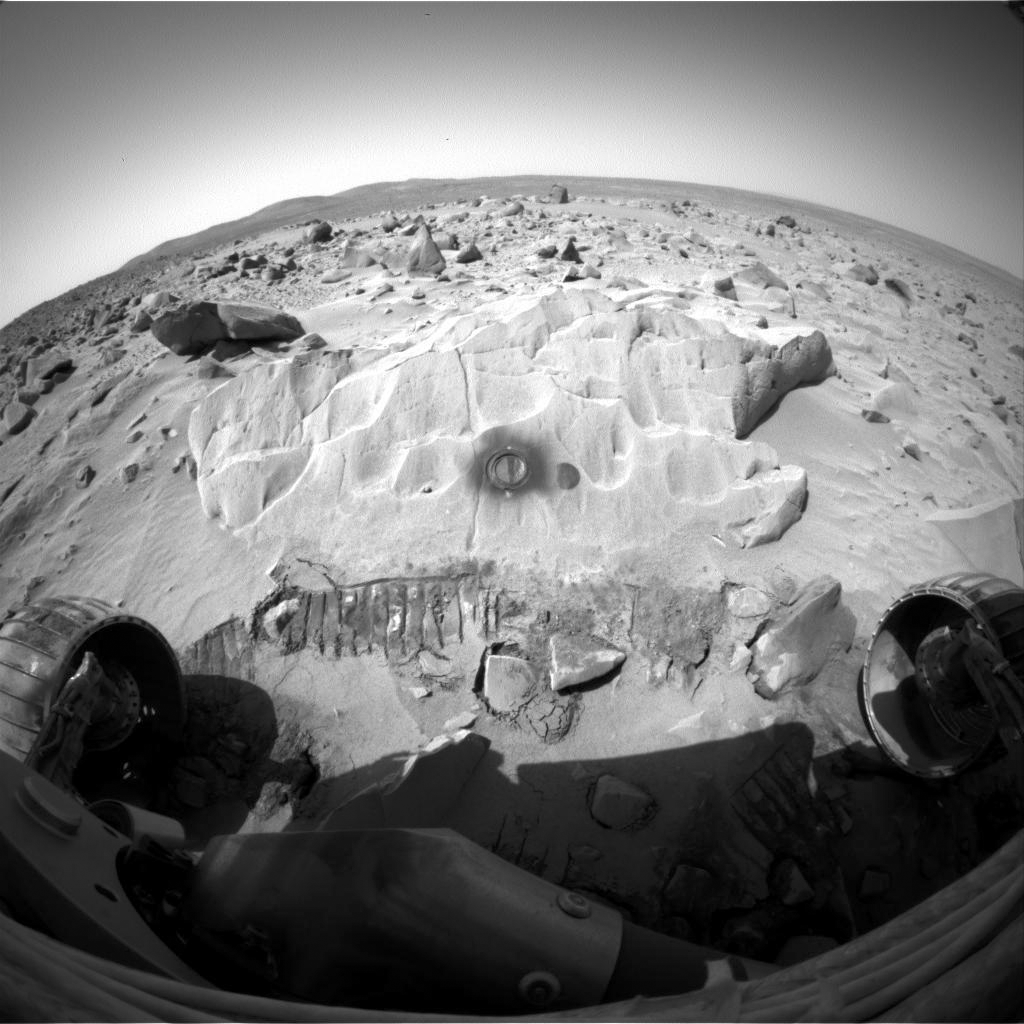

Door to ‘Mazatzal’s’ Past

NASA’s Mars Exploration Rover Spirit took this image of the rock dubbed “Mazatzal” with its hazard-avoidance camera on sol 82. It was taken after the rover’s rock abrasion tool completed a 3 hour and 45 minute grind to produce the hole on Mazatzal’s surface. The wheel tracks that can be seen at the base of the rock are the result of rover positioning.

Credit: NASA/JPL